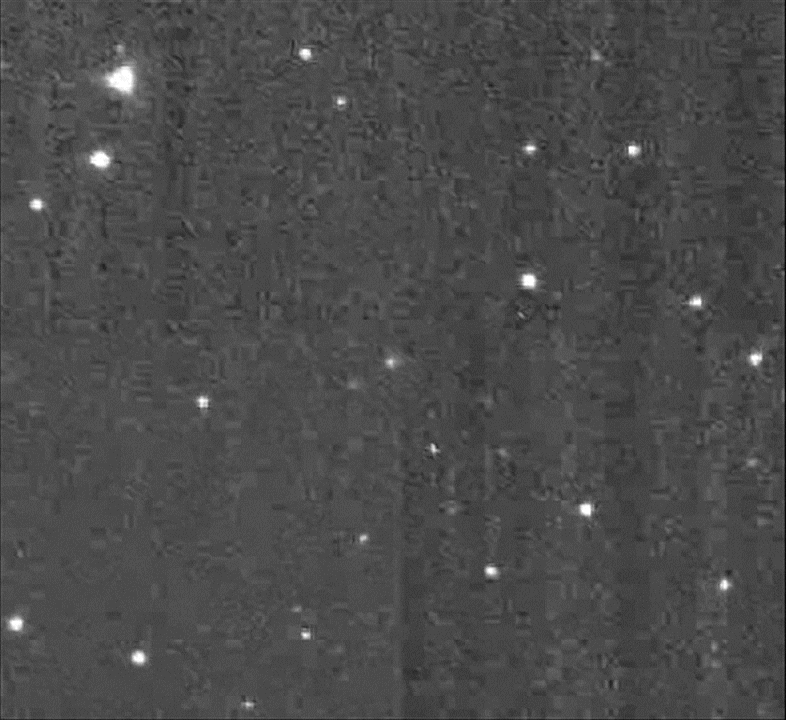

NASA’S Deep Impact Spacecraft Images Comet ISON

This series of images of comet C/2012 S1 (ISON) was taken by the Medium-Resolution Imager of NASA’s Deep Impact spacecraft over a 36-hour period on Jan. 17 and 18, 2013. At the time, the spacecraft was 493 million miles (793 million kilometers) from the comet.

JPL, a division of the California Institute of Technology in Pasadena, manages the Deep Impact mission for NASA’s Science Mission Directorate, Washington. The University of Maryland is the Principal Investigator institution for the mission. Deep Impact is part of the Discovery Program managed at NASA’s Marshall Space Flight Center in Huntsville, Ala. The spacecraft was built for NASA by Ball Aerospace & Technologies Corp., Boulder, Colo.

Credit: NASA/JPL-Caltech/UMD